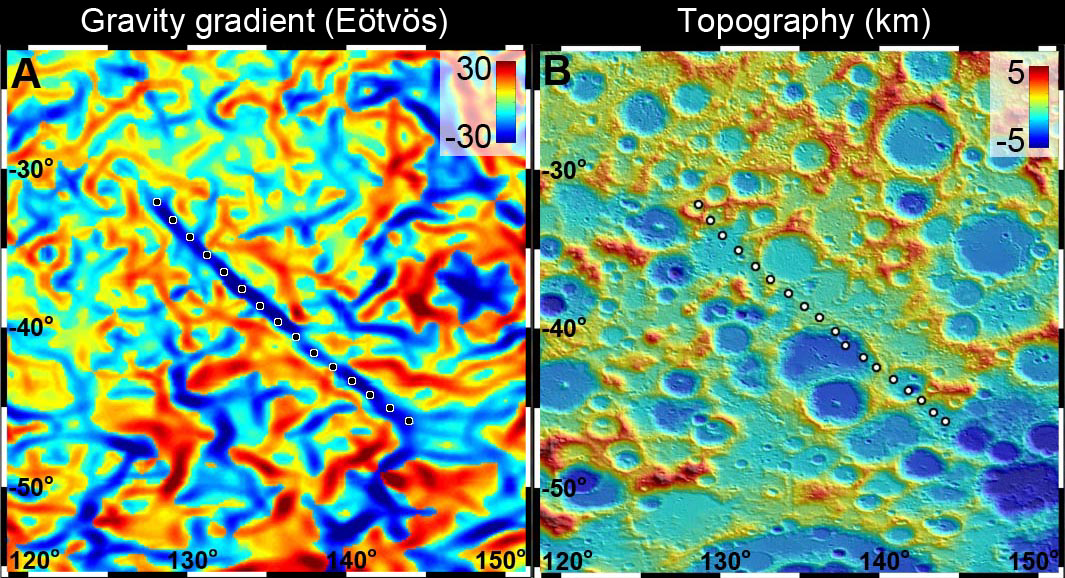

GRAIL Spots Gravity Anomaly

A 300-mile-long (500 kilometer-long) linear gravity anomaly on the far side of the moon has been revealed by gravity gradients measured by NASA’s GRAIL mission. GRAIL data are shown on the left, with red and blue corresponding to stronger gravity gradients. Topography data from NASA’s Lunar Reconnaissance Orbiter’s Lunar Orbiter Laser Altimeter for the same region show a surface saturated with craters (red is higher terrain and blue is lower). The lack of any topographic signature over the gravity anomaly indicates that it is older than the craters, and thus is one of the oldest features on the moon.

The units of the gravity gradients are Eötvös, and of the topography are kilometers.

NASA’s Jet Propulsion Laboratory in Pasadena, Calif., manages the GRAIL mission for NASA’s Science Mission Directorate in Washington. The Massachusetts Institute of Technology, Cambridge, is home to the mission’s principal investigator, Maria Zuber. GRAIL is part of the Discovery Program managed at NASA’s Marshall Space Flight Center in Huntsville, Ala. Lockheed Martin Space Systems in Denver built the spacecraft. The California Institute of Technology in Pasadena manages JPL for NASA.

Credit: NASA/JPL-Caltech/CSM